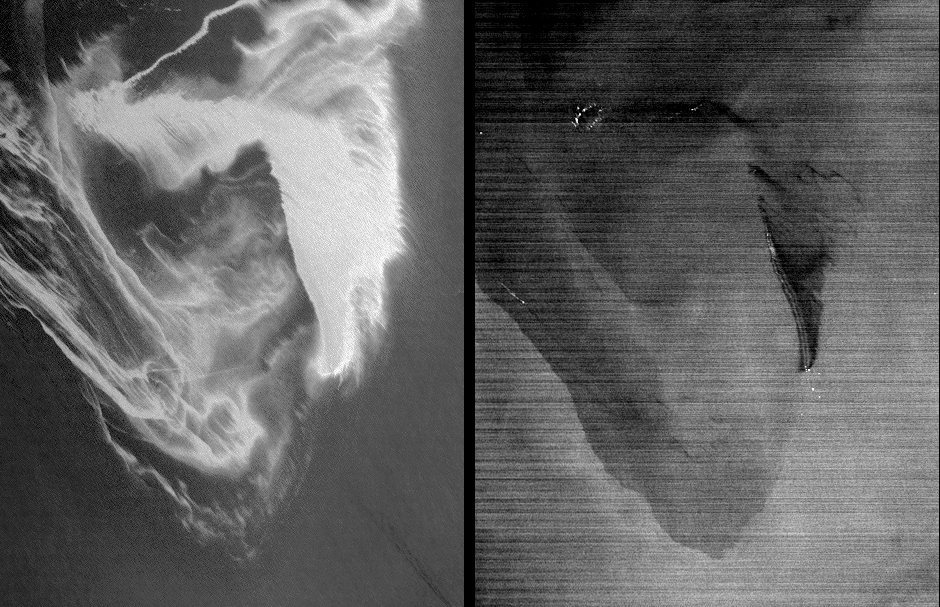

ASTER Views the Gulf of Mexico Oil Spill in Infrared (May 1)

The Advanced Spaceborne Thermal Emission and Reflection Radiometer (ASTER) instrument on NASA’s Terra spacecraft captured this pair of images of the growing oil spill in the Gulf of Mexico on May 1, 2010. On April 20, 2010, an explosion destroyed the Deepwater Horizon oil platform operating in the Gulf of Mexico 80 kilometers (50 miles) offshore, resulting in substantial loss of life and releasing 5,000 barrels of oil per day into the water. The huge oil slick was being carried towards the Mississippi River Delta, and was expected to reach the Louisiana, Alabama, and Mississippi shores as early as Mon., May 3.

This ASTER image is located at 29.0 degrees north latitude, 88.3 degrees west longitude and covers an area measuring 41.8 by 54.6 kilometers (25.9 by 33.8 miles), about 32 kilometers (20 miles) west of the mouth of the Mississippi River delta. No land is visible in the image. In the left image, acquired in the visible part of the spectrum, the varying shades of white reflect different thicknesses of oil. The source of the oil spill is visible as the bright white area in the bottom center of the image. The thickest part of the oil spill extends vertically from it, appearing somewhat like the ash plume of an erupting volcano. The wispy patterns of the oil spill reflect the transport of the oil by waves and currents.

The right image is a thermal picture of the same area, with the coldest surfaces appearing dark, and the warmest appearing white. Only the thickest parts of the oil slick are colder than the ocean water temperature. In the upper left, bright spots are fires where attempts have been made to burn the slick. Large dark-light patterns are ocean currents that concentrate and disperse the oil plume.

With its 14 spectral bands from the visible to the thermal infrared wavelength region and its high spatial resolution of 15 to 90 meters (about 50 to 300 feet), ASTER images Earth to map and monitor the changing surface of our planet. ASTER is one of five Earth-observing instruments launched December 18, 1999, on NASA’s Terra. The instrument was built by Japan’s Ministry of Economy, Trade and Industry. A joint U.S./Japan science team is responsible for validation and calibration of the instrument and the data products. The broad spectral coverage and high spectral resolution of ASTER provides scientists in numerous disciplines with critical information for surface mapping and monitoring of dynamic conditions and temporal change. Example applications are: monitoring glacial advances and retreats; monitoring potentially active volcanoes; identifying crop stress; determining cloud morphology and physical properties; wetlands evaluation; thermal pollution monitoring; coral reef degradation; surface temperature mapping of soils and geology; and measuring surface heat balance.

The ASTER U.S. science team is located at NASA’s Jet Propulsion Laboratory, Pasadena, Calif. The Terra mission is part of NASA’s Science Mission Directorate, Washington, D.C.

Credit: NASA/GSFC/METI/ERSDAC/JAROS, and U.S./Japan ASTER Science Team